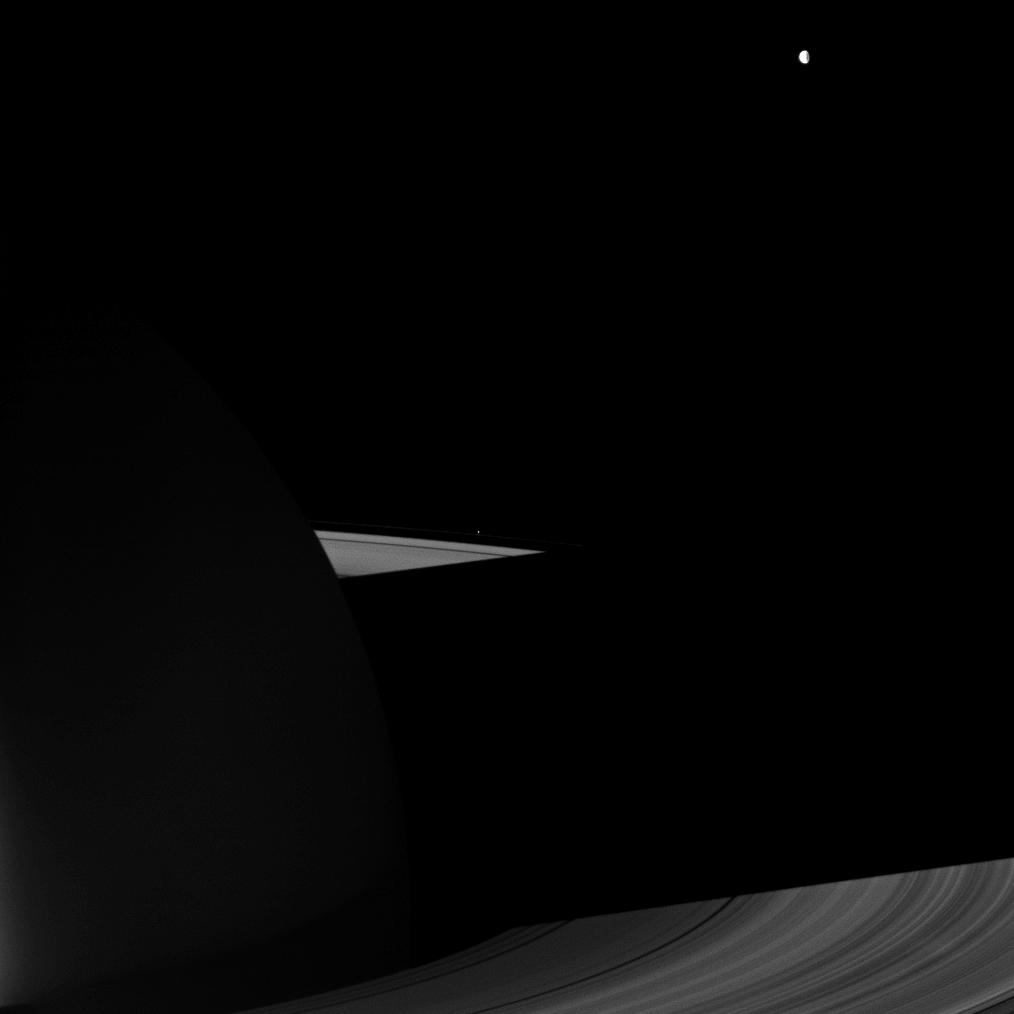

Dione and the Dark Side

The Cassini spacecraft looks to the night side of Saturn and its rings for a view that includes Dione.

Dione (1,123 kilometers, or 698 miles across) is in the top right of the image. Tiny Pandora (81 kilometers, or 50 miles across) can also be seen outside the F ring near the center of the image. Dione was overexposed in this image and has been dimmed by a factor of seven.

This view looks toward the sunlit, northern side of the rings from about 12 degrees above the ringplane.

The image was taken with the Cassini spacecraft wide-angle camera on Sept. 22, 2009 using a spectral filter sensitive to wavelengths of near-infrared light centered at 742 nanometers. The view was obtained at a distance of approximately 1.3 million kilometers (808,000 miles) from Saturn. Image scale is 72 kilometers (45 miles) per pixel.

The Cassini-Huygens mission is a cooperative project of NASA, the European Space Agency and the Italian Space Agency. The Jet Propulsion Laboratory, a division of the California Institute of Technology in Pasadena, manages the mission for NASA’s Science Mission Directorate, Washington, D.C. The Cassini orbiter and its two onboard cameras were designed, developed and assembled at JPL. The imaging operations center is based at the Space Science Institute in Boulder, Colo.

Credit: NASA/JPL/Space Science Institute